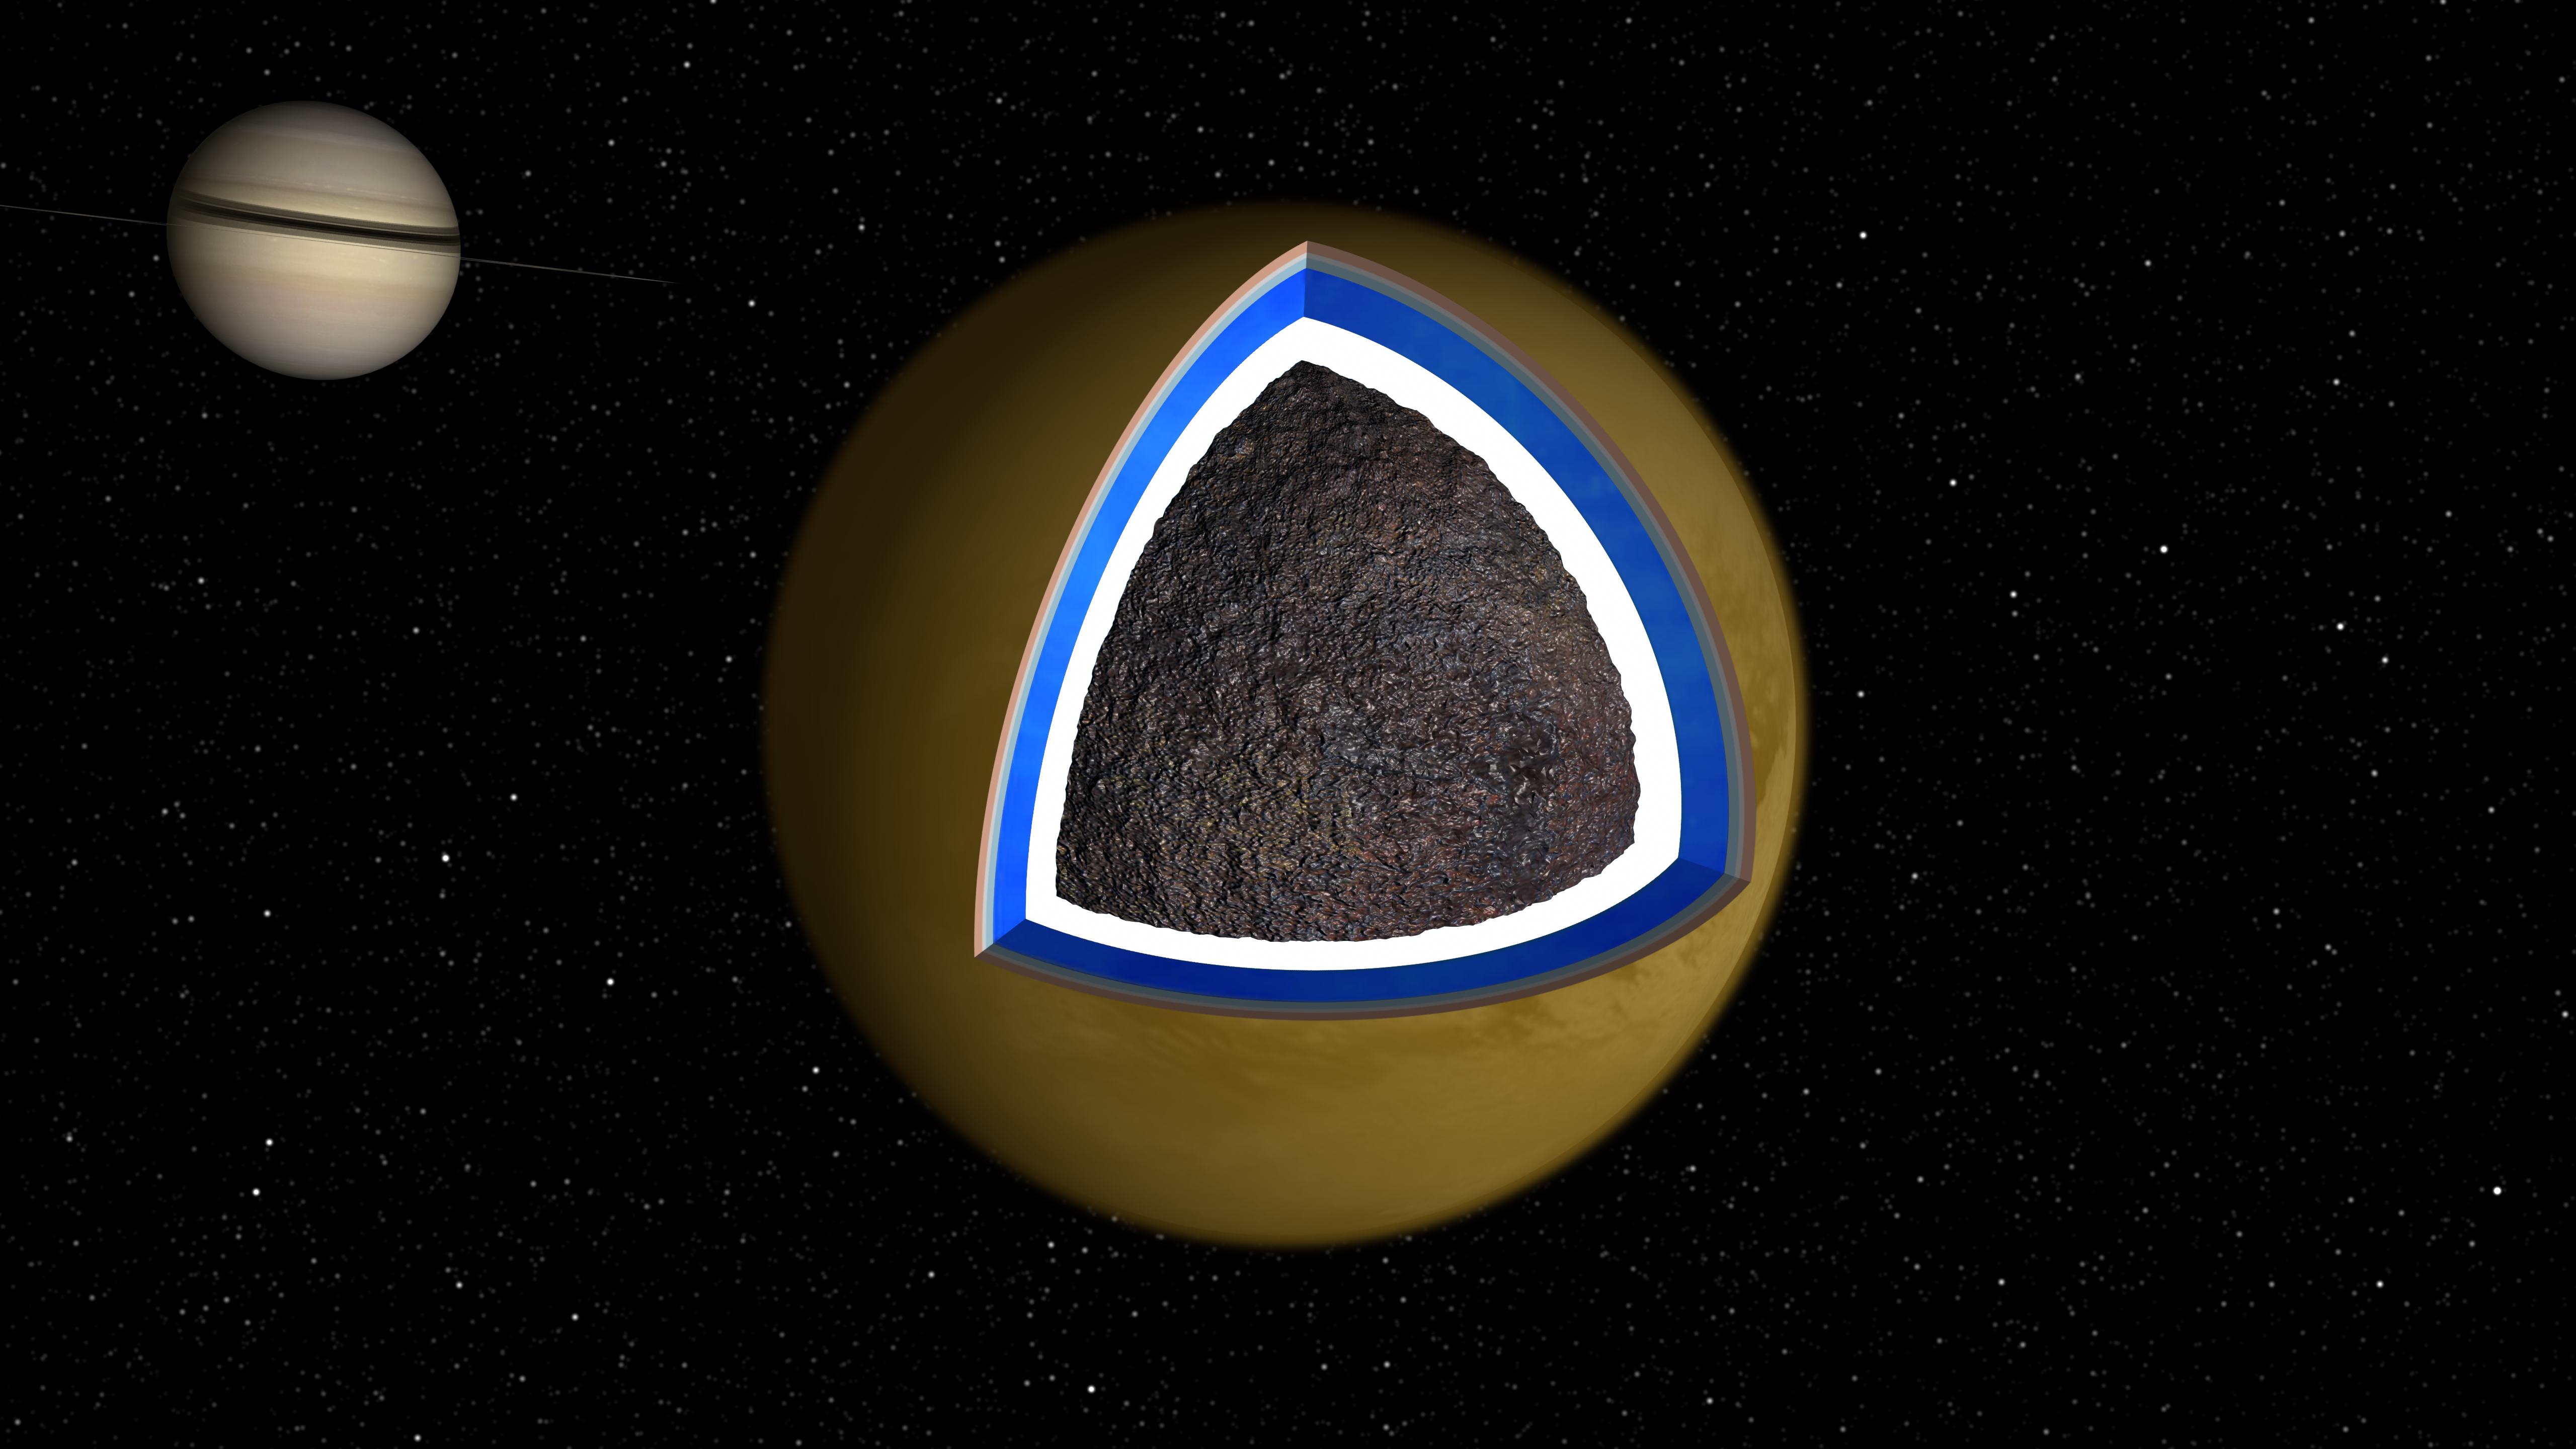

An Ocean Runs Through It

An Ocean Runs Through It

This graphic and animation depicts a cross-section of the Saturnian moon Titan. Cassini scientists speculate there may be a layer of liquid water mixed with ammonia about 100 kilometers (62 miles) below the surface of Titan.

The assumption that Titan contains an internal ocean was generated from data gleaned from Cassini’s Synthetic Aperture Radar during 19 separate passes over Titan between October 2005 and May 2007. Using data from the radar’s early observations, the scientists and radar engineers established the locations of 50 unique landmarks on Titan’s surface. They then searched for these same lakes, canyons and mountains in the reams of data returned by Cassini in its later flybys of Titan. What they found was prominent surface features seemed to shift from their expected positions by up to 31 kilometers (19 miles). Since the features could not have really moved, the apparent shift told the scientists and engineers that Titan was spinning about its axis in a previously unsuspected manner. The pre-Cassini model of Titan’s spin accounted for the gravitational fields of Saturn and other nearby planets and moons but omitted other smaller less well understood effects. Since the observed spin of Titan does not fit this model, other influences, such as the seasonal changes in the motion of its atmosphere must also be important. It is difficult to explain how such relatively low energy phenomena could have such a pronounced influence on Titan’s spin unless the moon’s icy crust was decoupled from its core by an internal ocean. If the crust were decoupled from the core, atmospheric fluctuation alone could account the observed spin.

The Cassini-Huygens mission is a cooperative project of NASA, the European Space Agency and the Italian Space Agency. NASA’s Jet Propulsion Laboratory, a division of the California Institute of Technology in Pasadena, manages the mission for NASA’s Science Mission Directorate, Washington, D.C. The Cassini orbiter was designed, developed and assembled at JPL. The radar instrument was built by JPL and the Italian Space Agency, working with team members from the United States and several European countries.

Credit: NASA/JPL-Caltech/ASI